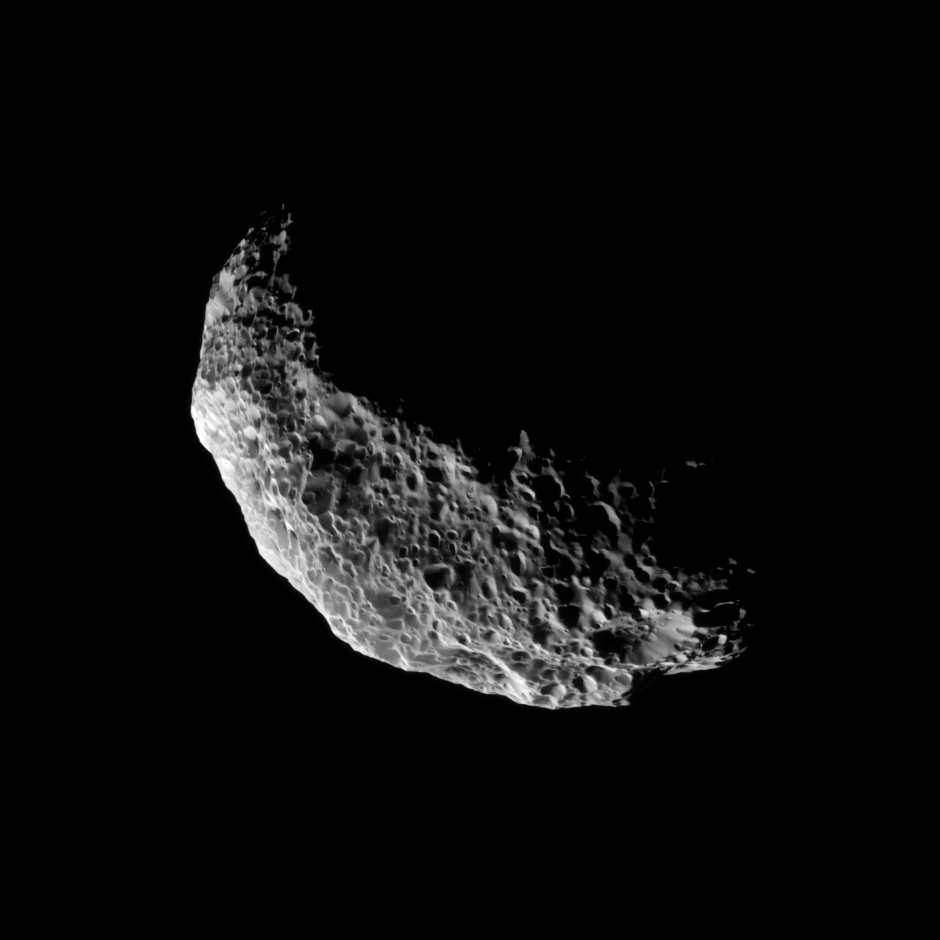

Somersaulting Moon

The Cassini spacecraft captures a view of Saturn’s tumbling moon Hyperion.

To learn more about this spongy moon and how it tumbles in its orbit, see PIA06243, PIA07761 and PIA07740.

The image was taken in visible light with the Cassini spacecraft narrow-angle camera on Nov. 28, 2010. The view was obtained at a distance of approximately 80,000 kilometers (50,000 miles) from Hyperion and at a Sun-Hyperion-spacecraft, or phase, angle of 98 degrees. Image scale is 476 meters (1,562 feet) per pixel.

[Caption updated Oct. 24, 2011.]

The Cassini-Huygens mission is a cooperative project of NASA, the European Space Agency and the Italian Space Agency. The Jet Propulsion Laboratory, a division of the California Institute of Technology in Pasadena, manages the mission for NASA’s Science Mission Directorate, Washington, D.C. The Cassini orbiter and its two onboard cameras were designed, developed and assembled at JPL. The imaging operations center is based at the Space Science Institute in Boulder, Colo.

Credit: NASA/JPL/Space Science Institute